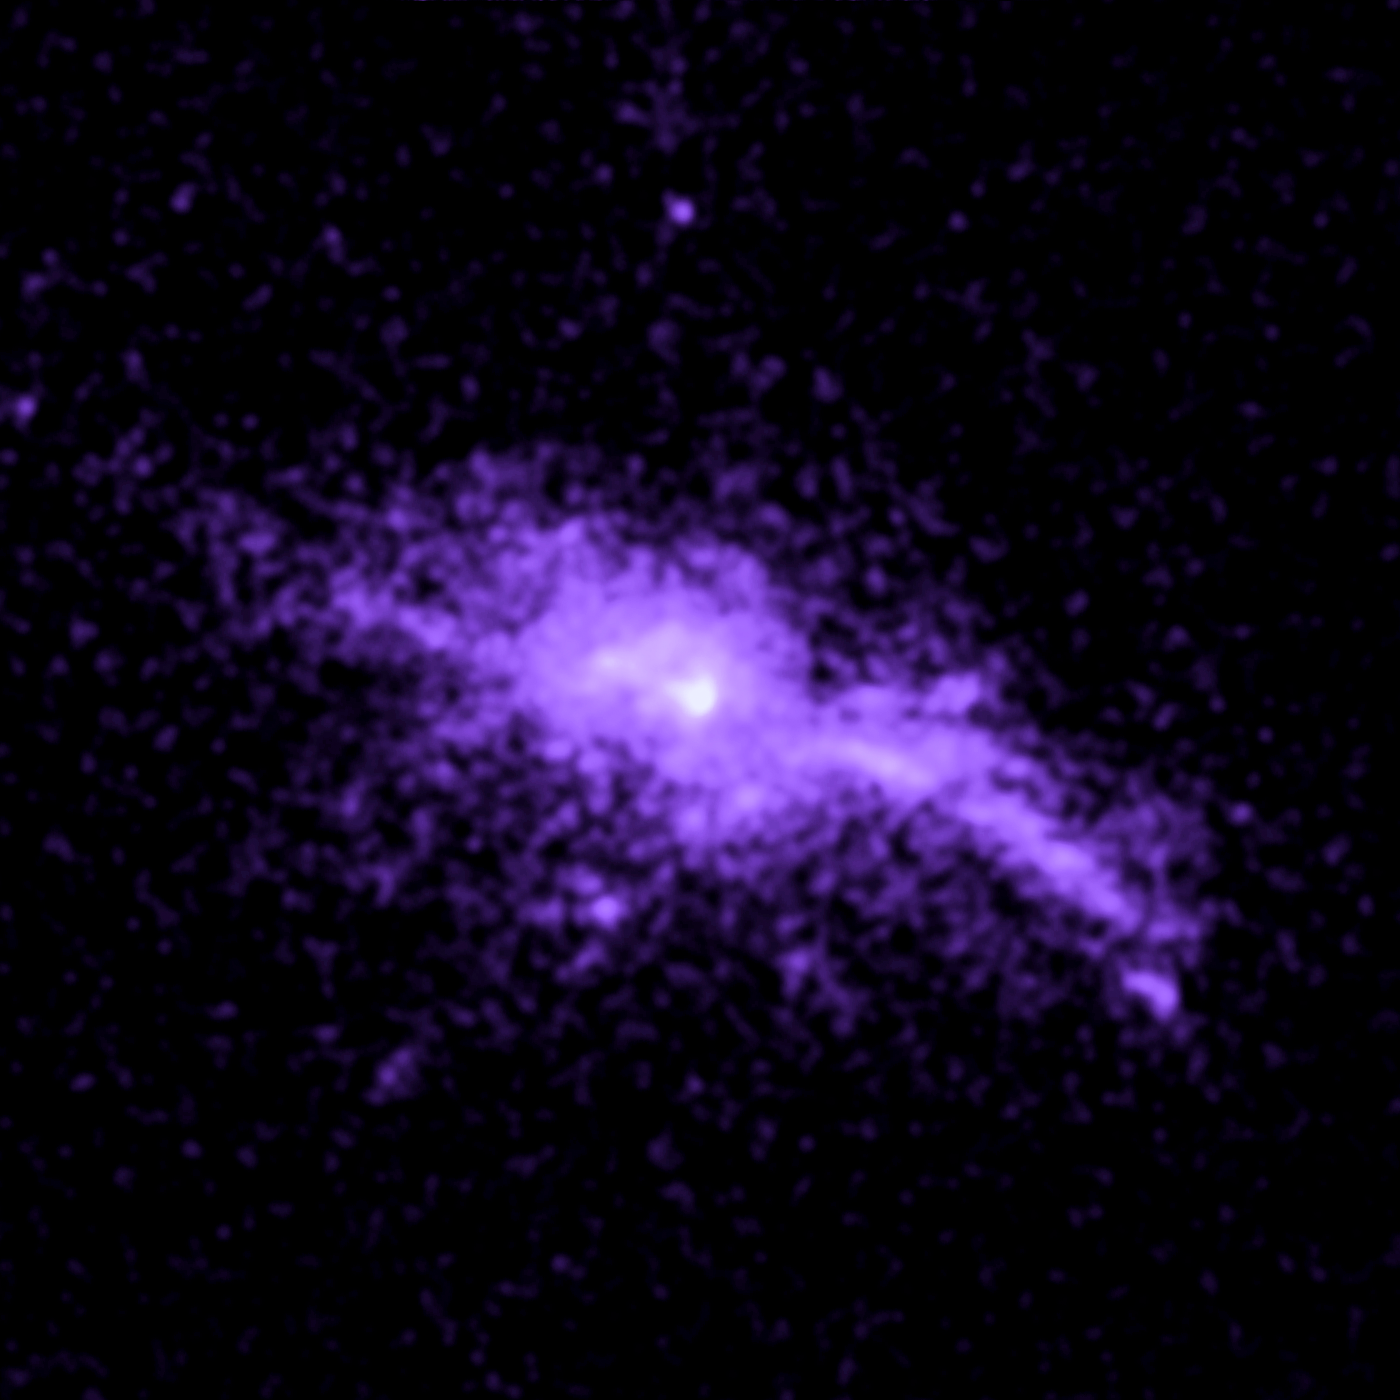

Galaxy RX J1504

Object Name: RX J1504
Object Description: Brightest Cluster Galaxies (BCG)
Instrument: HST/ACS/SBC

Compass and Scale Compass and Scale An astronomical image with a scale that shows how large an object is on the sky, a compass that shows how the object is oriented on the sky, and the filters with which the image was made.

Credit: NASA, ESA, G. Tremblay (Yale University), and R. Mittal (Rochester Institute of Technology, and Max Planck Institute for Gravitational Physics)